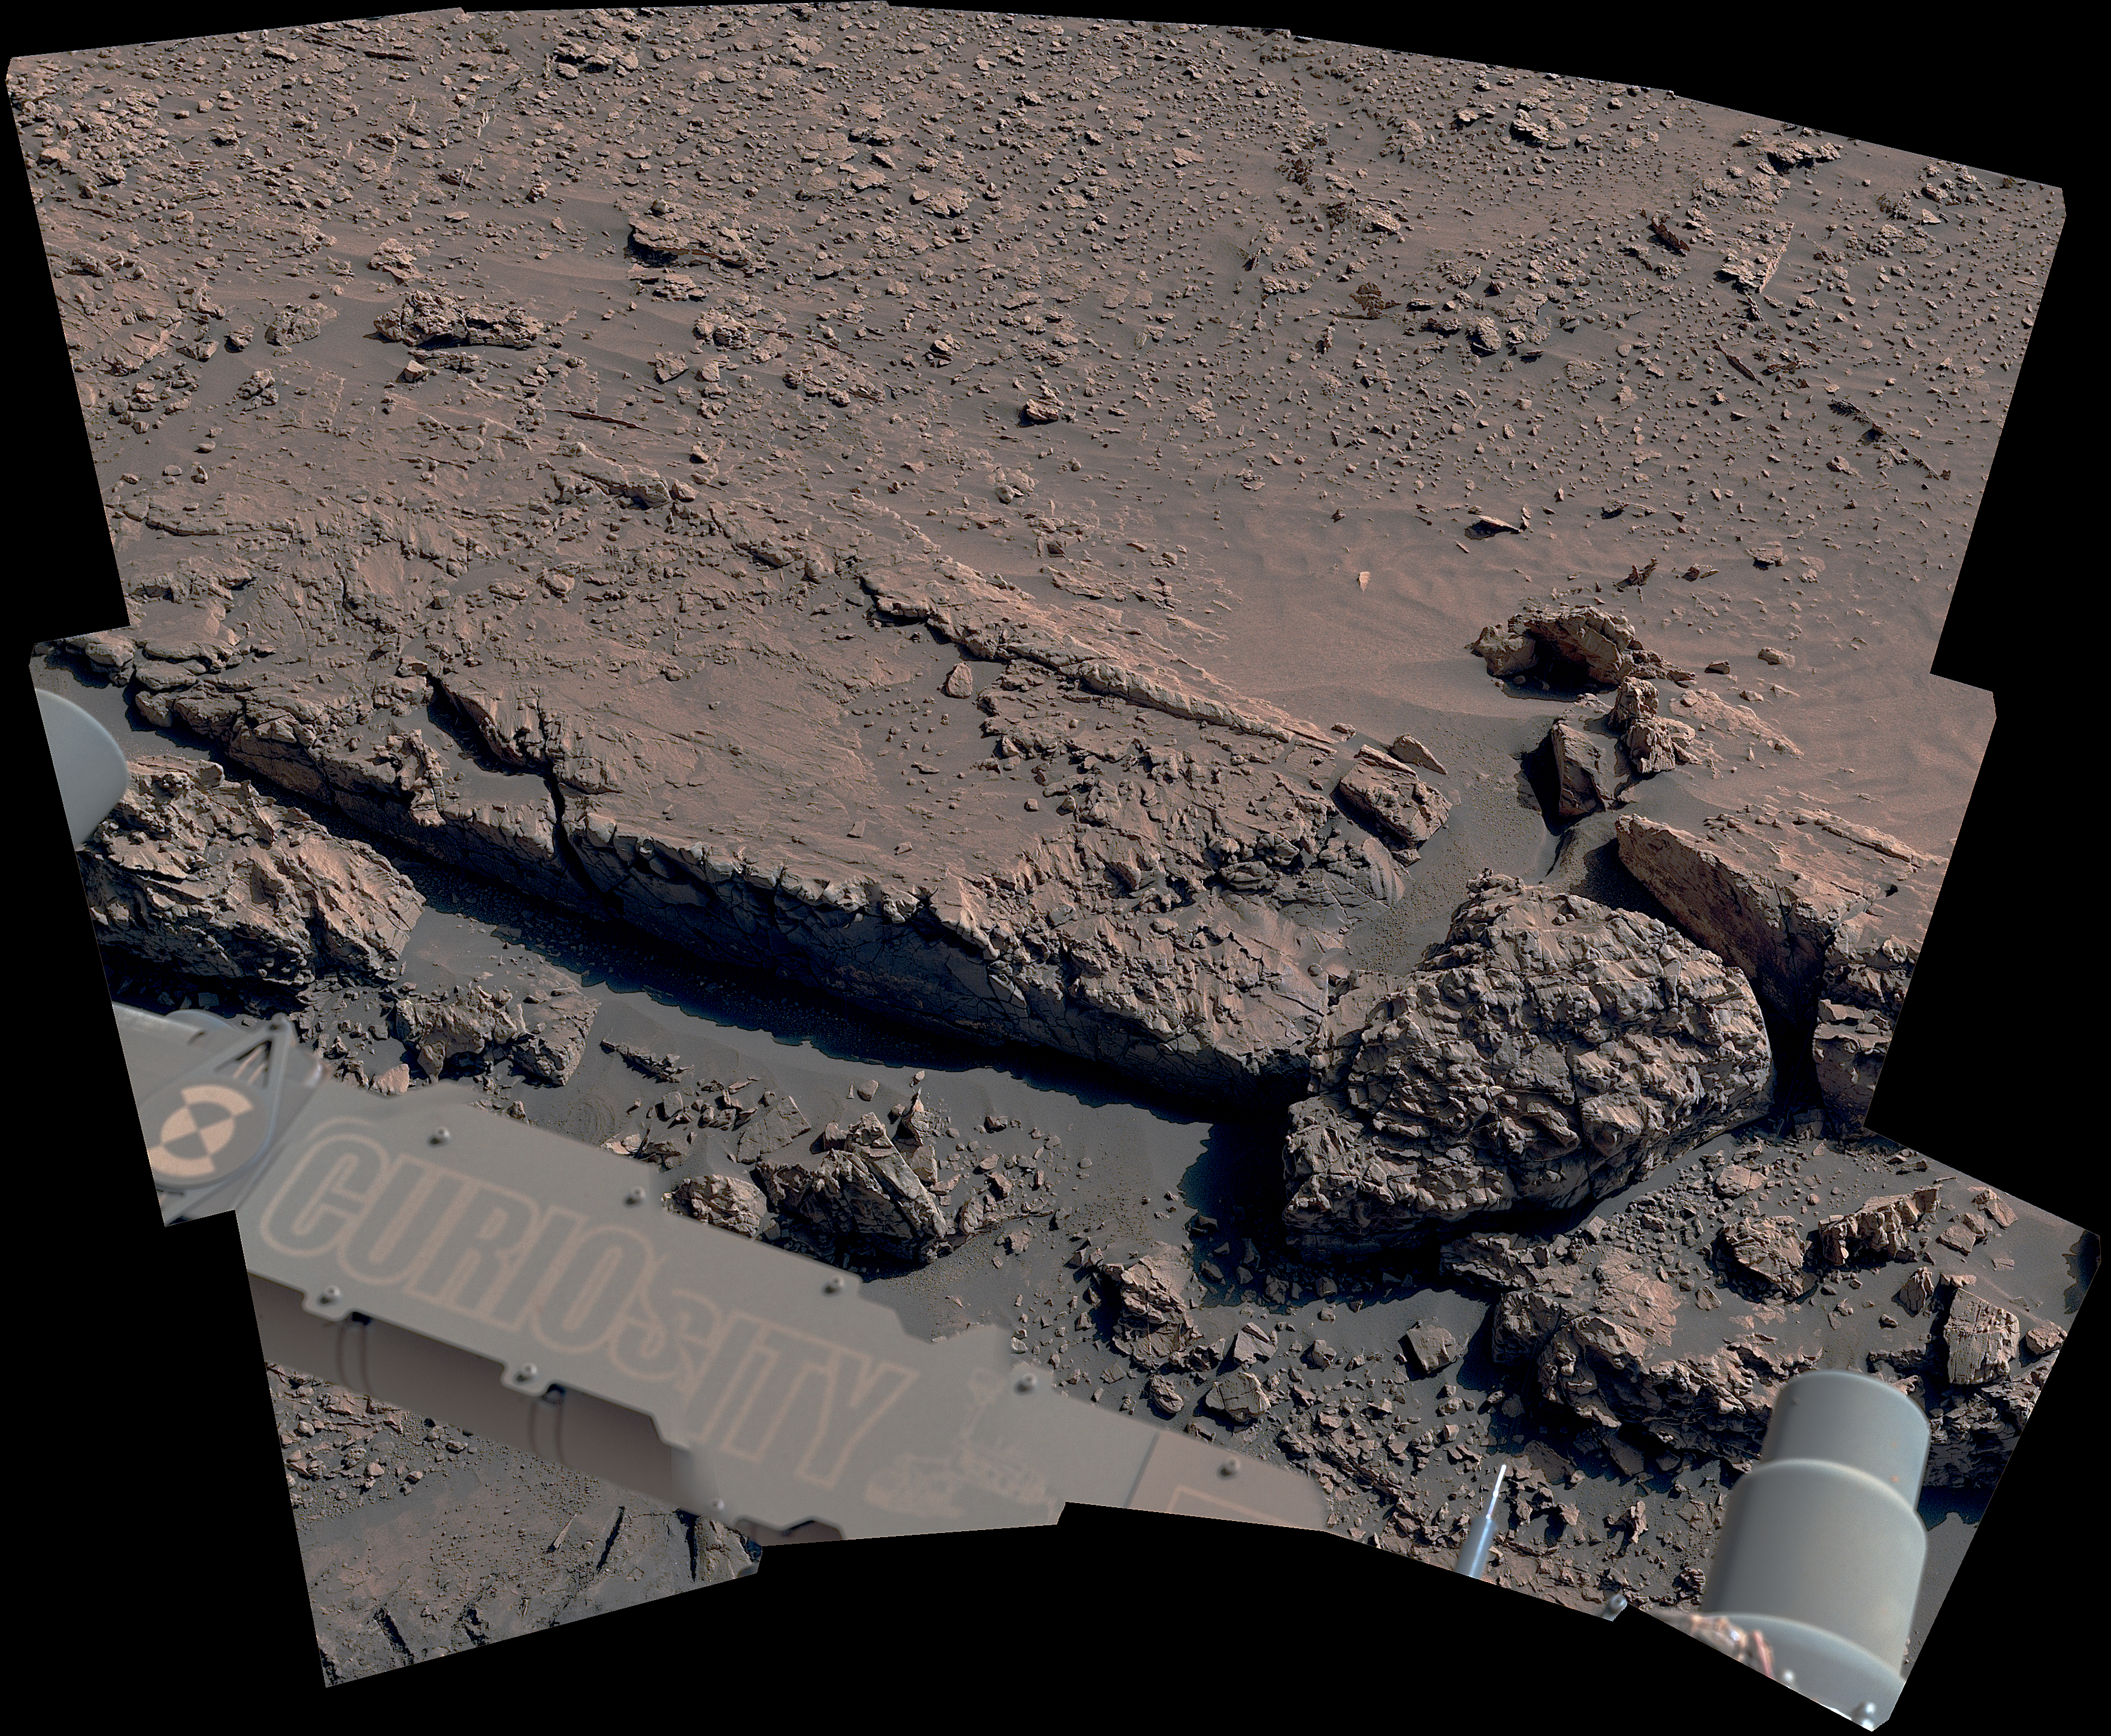

Curiosity Views a Fractured Boxwork Pattern Up Close

The curblike ridge in this view is part of a series of crisscrossing features that form what’s called a boxwork pattern. NASA’s Curiosity Mars rover captured the image with its Mast Camera, or Mastcam, on May 16, 2025, the 4,541st Martian day, or sol, of the mission. This panorama was stitched together from 15 individual images. The color in these images has been adjusted to match the lighting conditions as the human eye would see them on Earth.

When viewed from space, the boxwork patterns look a bit like spiderwebs. They have fascinated scientists since before Curiosity’s 2012 landing on the Red Planet and are believed to have formed from groundwater trickling through rock cracks billions of years ago. Minerals left behind by the water hardened like cement within the rock; after eons of sandblasting by wind, the rock was carved away, revealing networks of resistant ridges within.

Curiosity was built by NASA’s Jet Propulsion Laboratory, which is managed by Caltech in Pasadena, California. JPL leads the mission on behalf of NASA’s Science Mission Directorate in Washington as part of NASA’s Mars Exploration Program portfolio. Malin Space Science Systems in San Diego built and operates Mastcam.

Credit: NASA/JPL-Caltech/MSSS